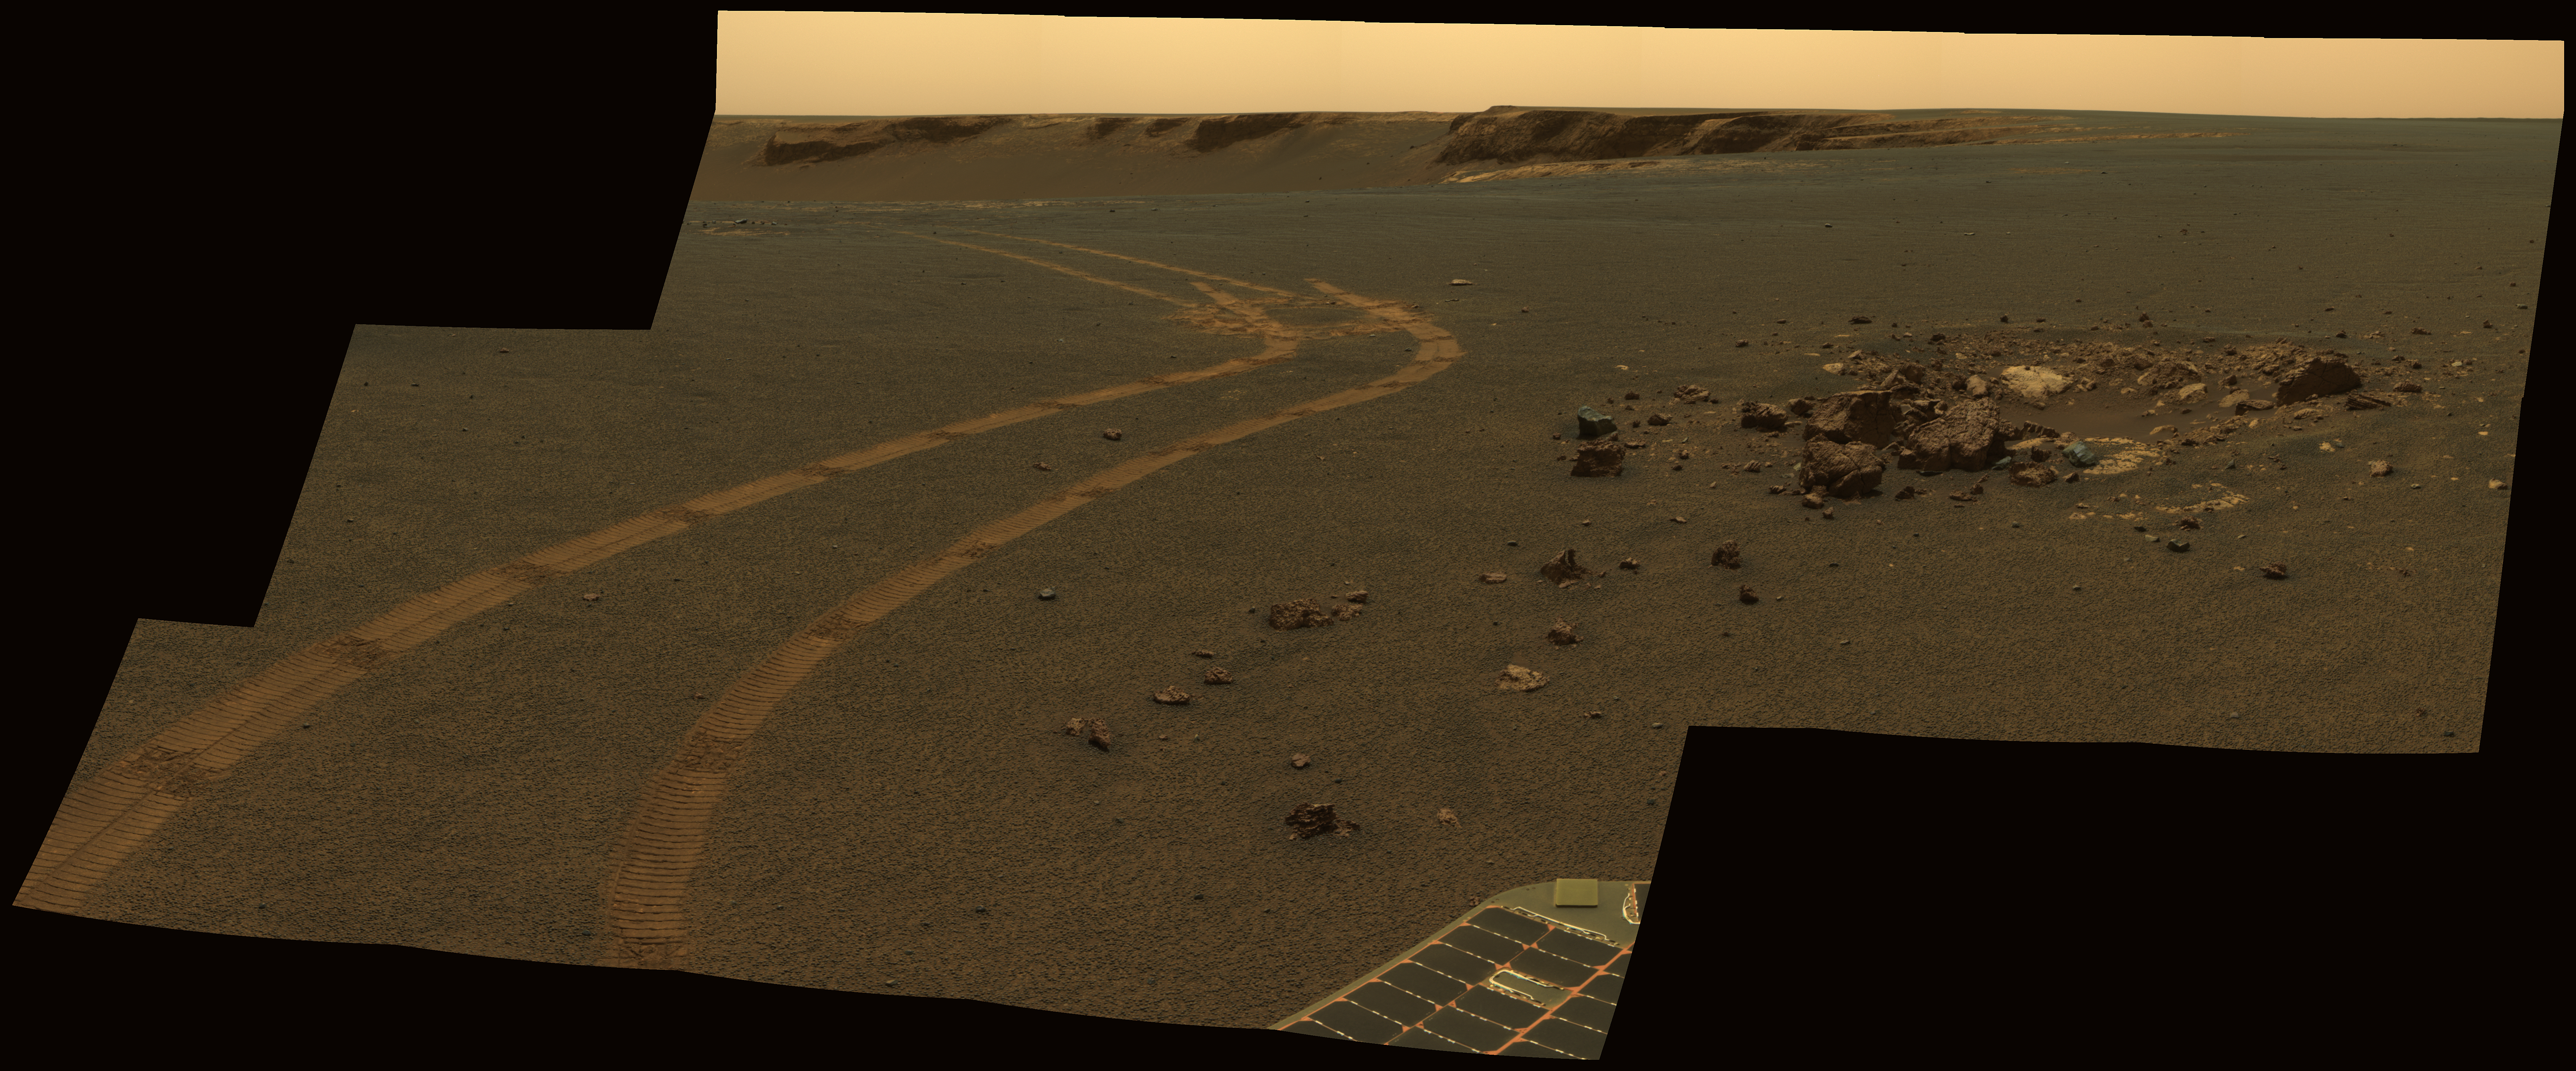

D-Star Panorama by Opportunity

NASA’s twin Mars Exploration Rovers have been getting smarter as they get older. This view from Opportunity shows the tracks left by a drive executed with more onboard autonomy than has been used on any other drive by a Mars rover.

Opportunity made the curving, 15.8-meter (52-foot) drive during its 1,160th Martian day, or sol (April 29, 2007). It was testing a navigational capability called “Field D-star,” which enables the rover to plan optimal long-range drives around any obstacles in order to travel the most direct safe route to the drive’s designated destination. Opportunity and its twin, Spirit, did not have this capability until the third year after their January 2004 landings on Mars. Earlier, they could recognize hazards when they approached them closely, then back away and try another angle, but could not always find a safe route away from hazards. Field D-Star and several other upgrades were part of new onboard software uploaded from Earth in 2006. The Sol 1,160 drive by Opportunity was a Martian field test of Field D-Star and also used several other features of autonomy, including visual odometry to track the rover’s actual position after each segment of the drive, avoidance of designated keep-out zones, and combining information from two sets of stereo images to consider a wide swath of terrain in analyzing the route.

Two days later, on Sol 1,162, (May 1, 2007), Opportunity was still at the location it reached during that drive, and the rover’s panoramic camera (Pancam) took the exposures combined into this image.

Victoria Crater is in the background, at the top of the image. The Sol 1,160 drive began at the place near the center of the image where tracks overlap each other. Tracks farther away were left by earlier drives nearer to the northern rim of the crater. For scale, the distance between the parallel tracks left by the rover’s wheels is about 1 meter (39 inches) from the middle of one track to the middle of the other. The rocks in the center foreground are roughly 7 to 10 centimeters (3 to 4 inches) tall. The rover could actually drive over them easily, but for this test, settings in the onboard hazard-detection software were adjusted to make these smaller rocks be considered dangerous to the rover. The patch of larger rocks to the right was set as a keep-out zone. The location from which this image was taken is where the rover stopped driving to communicate with Earth. A straight line from the starting point to the destination would be 11 meters (36 feet). Opportunity plotted and followed a smoothly curved, efficient path around the rocks, always keeping the rover in safe areas.

This view combines separate images taken through the Pancam filters centered on wavelengths of 753 nanometers, 535 nanometers and 432 nanometers to produce an approximately true-color panorama.

Credit: NASA/JPL-Caltech/Cornell University